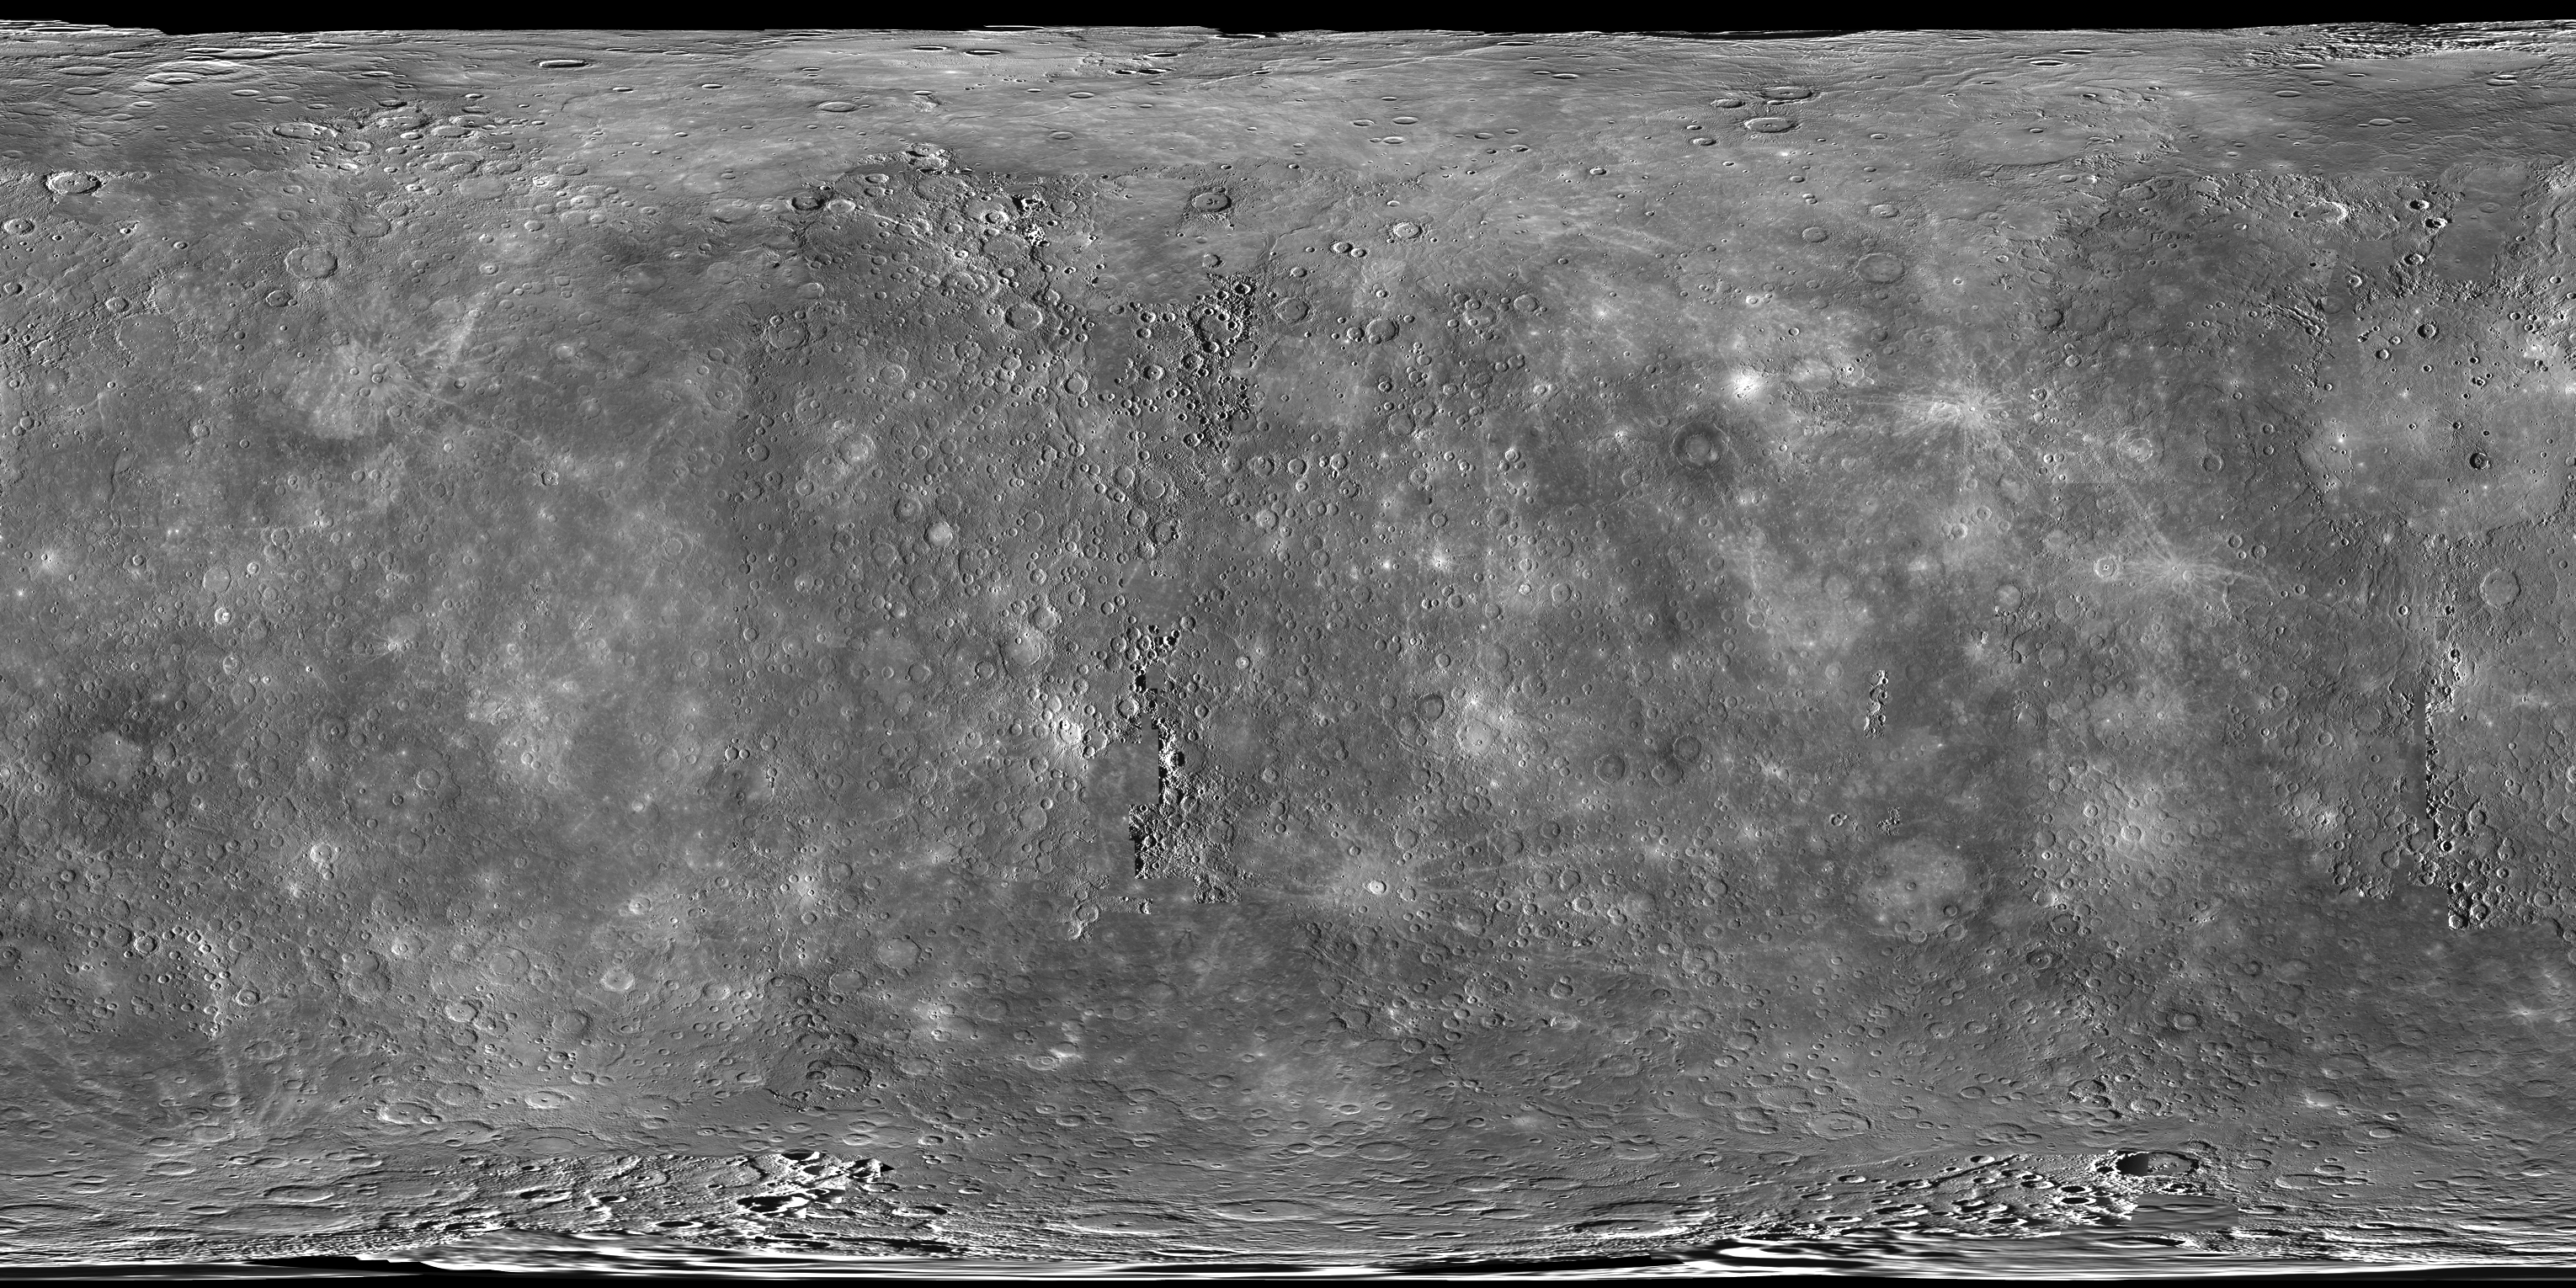

A World View

As of last month, all of the data acquired during MESSENGER’s one-year primary mission are available at NASA’s Planetary Data System (PDS). The mosaic above is a global view of Mercury assembled from images in the PDS and covers >99.9% of the surface. Download larger versions of this mosaic, at resolutions up to 250 m/pixel, from this global mosaics webpage. Or, explore this mosaic interactively using the QuickMap tool! It’s also interesting to remember that prior to the MESSENGER mission, only 45% of Mercury’s surface had been seen by spacecraft!

Date Released: September 7, 2012
Instrument: Mercury Dual Imaging System (MDIS)
Center Latitude: 0°
Center Longitude: 0° E
Resolution: 5 kilometers/pixel
Scale: Mercury’s diameter is 4880 kilometers (3030 miles).
Map Projection: simple cylindrical

The MESSENGER spacecraft is the first ever to orbit the planet Mercury, and the spacecraft’s seven scientific instruments and radio science investigation are unraveling the history and evolution of the Solar System’s innermost planet. Visit the Why Mercury? section of this website to learn more about the key science questions that the MESSENGER mission is addressing. During the one-year primary mission, MDIS acquired 88,746 images and extensive other data sets. MESSENGER is now in a year-long extended mission, during which plans call for the acquisition of more than 80,000 additional images to support MESSENGER’s science goals.

These images are from MESSENGER, a NASA Discovery mission to conduct the first orbital study of the innermost planet, Mercury. For information regarding the use of images, see the MESSENGER image use policy.

Credit: NASA/Johns Hopkins University Applied Physics Laboratory/Carnegie Institution of Washington